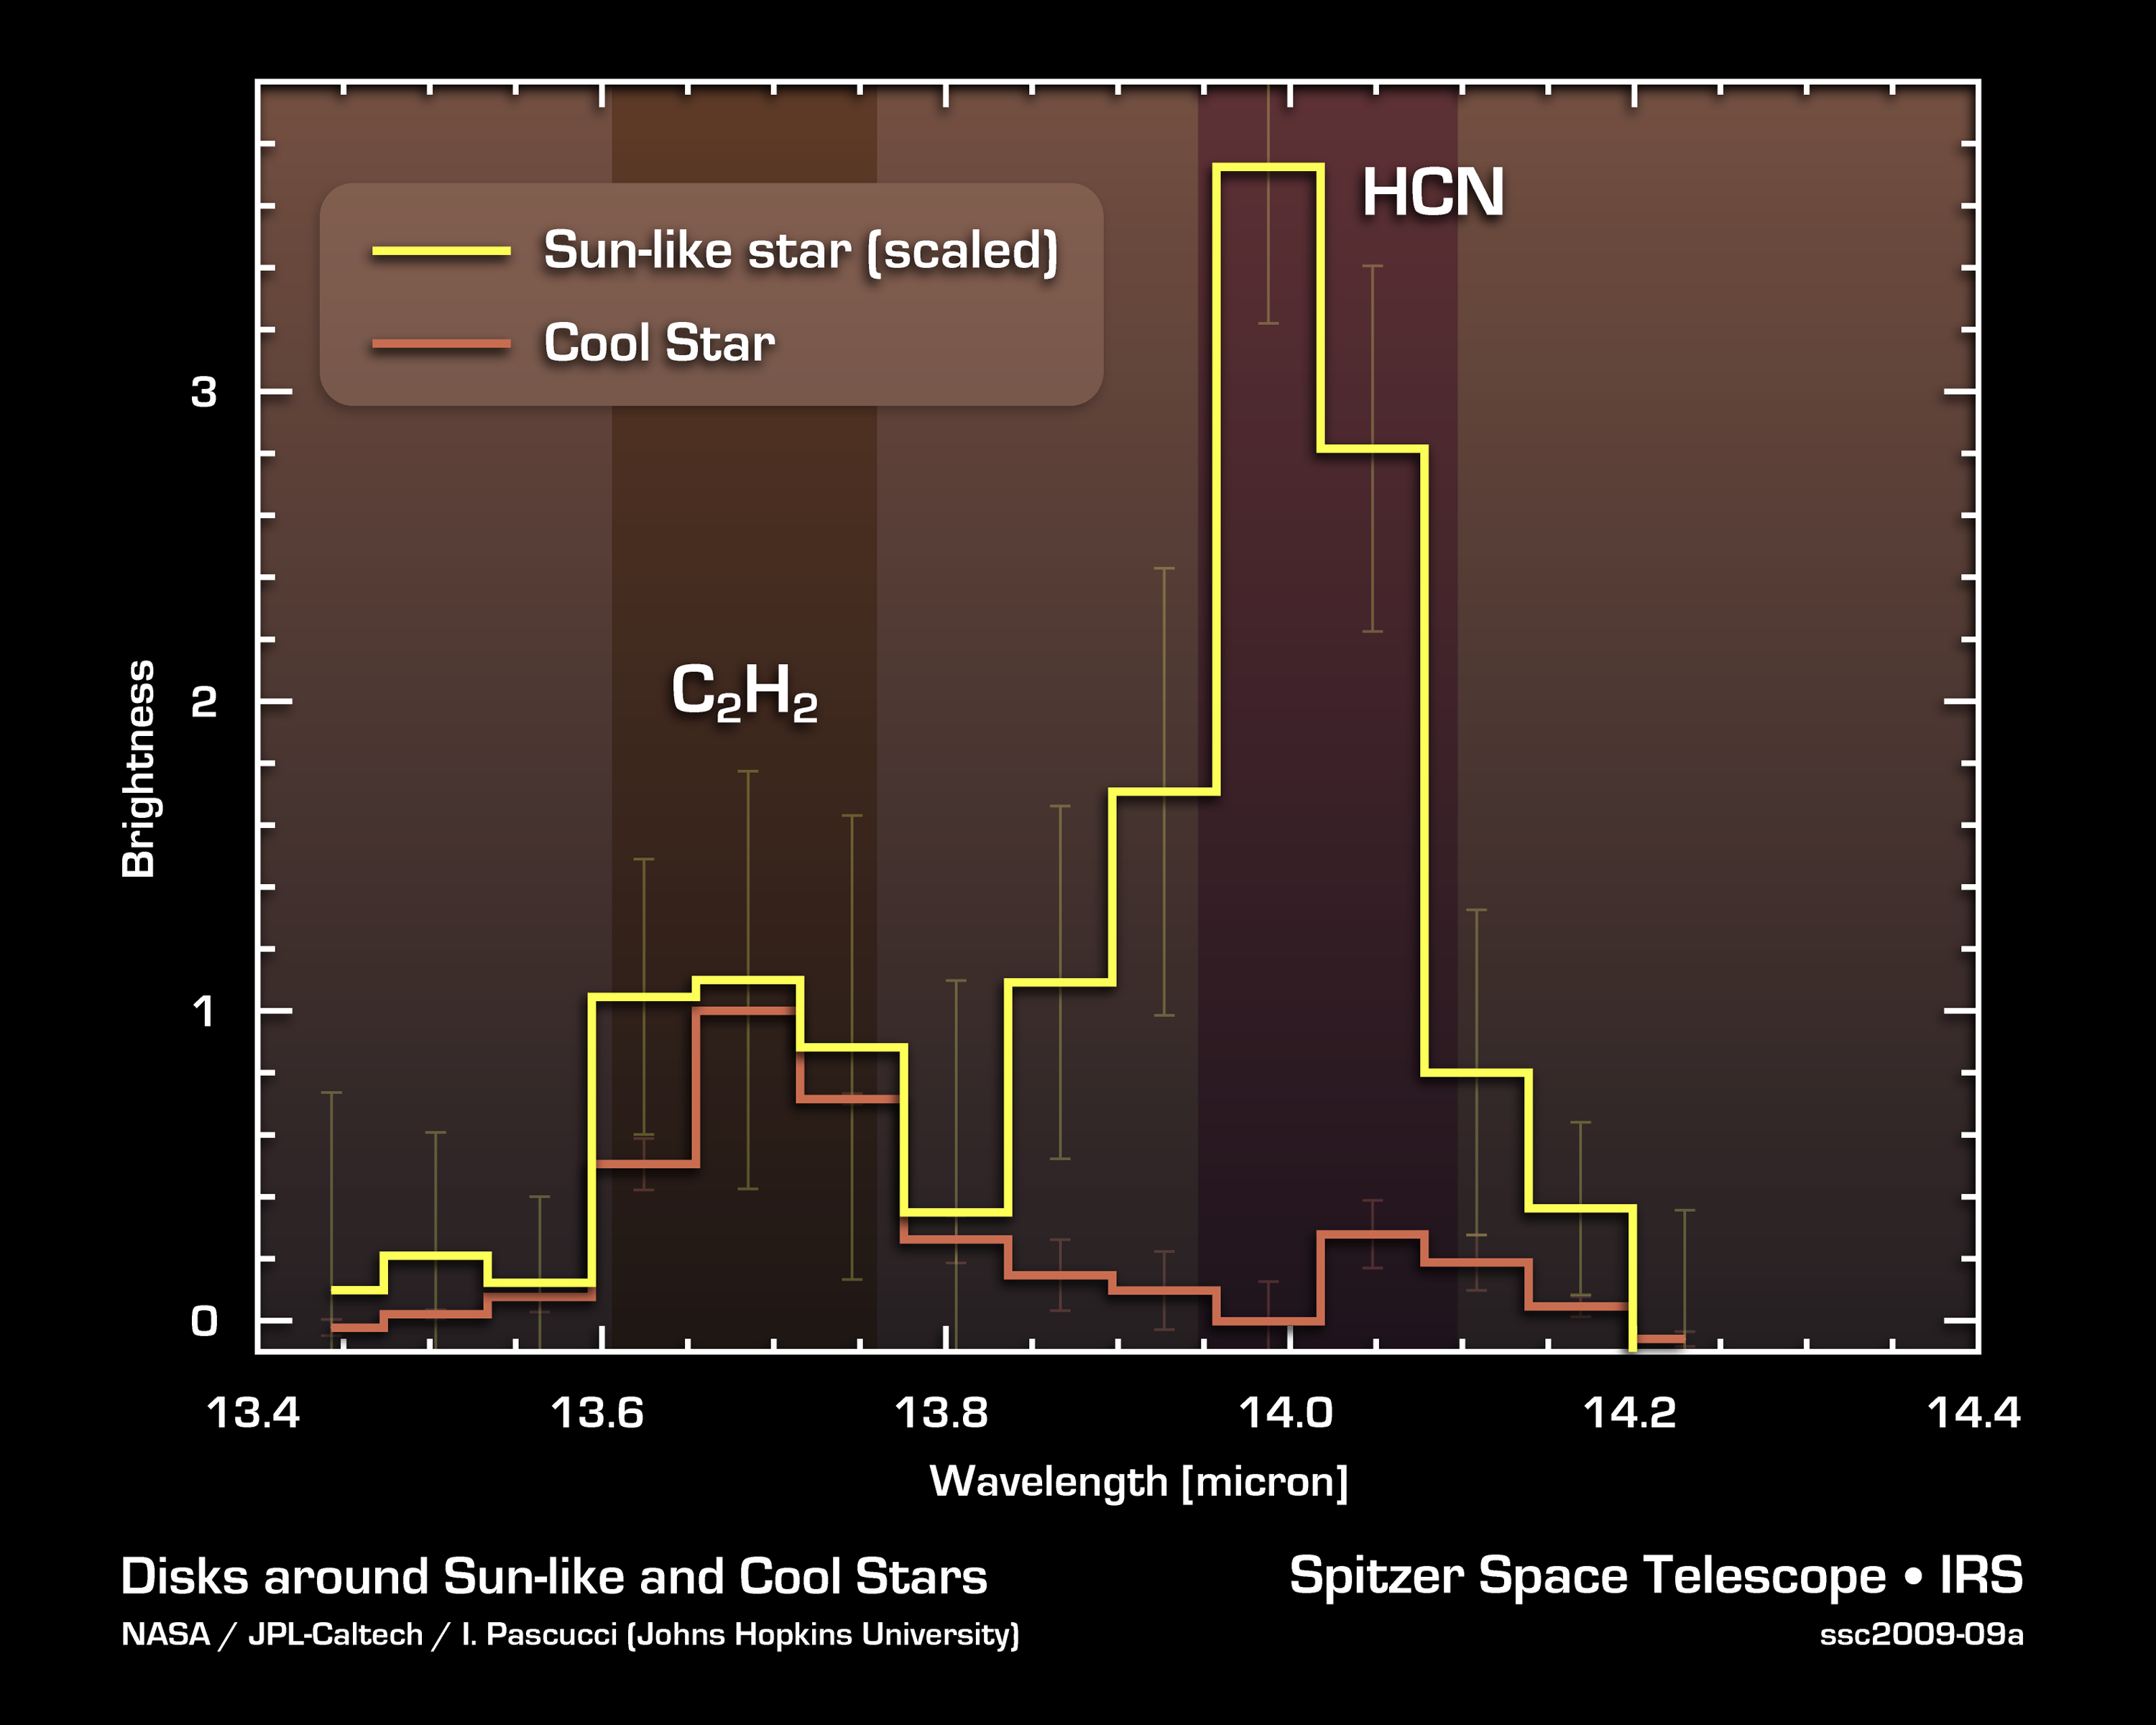

Cool Stars May Have Different Prebiotic Chemical Mix

NASA's Spitzer Space Telescope detected a prebiotic, or potentially life-forming, molecule called hydrogen cyanide (HCN) in the planet-forming disks around yellow stars like our sun, but not in the disks around cooler, reddish stars.

The observations are plotted in this graph, called a spectrum, in which light from the gas in the disks around the stars has been split up into its basic components, or wavelengths. Data from stars like our sun are yellow, and data from cool stars are orange. Light wavelengths are shown on the X-axis, and the relative brightness of disk emission is shown on the Y-axis. The signature of a baseline molecule, called acetylene (C2H2), was seen for both types of stars, but hydrogen cyanide was seen only around stars like our sun.

Hydrogen cyanide is an organic, nitrogen-containing molecule. Five hydrogen cyanide molecules can link up to form adenine, one of the four chemical bases of DNA.

Credit: NASA/JPL-Caltech/I. Pascucci (JHU)